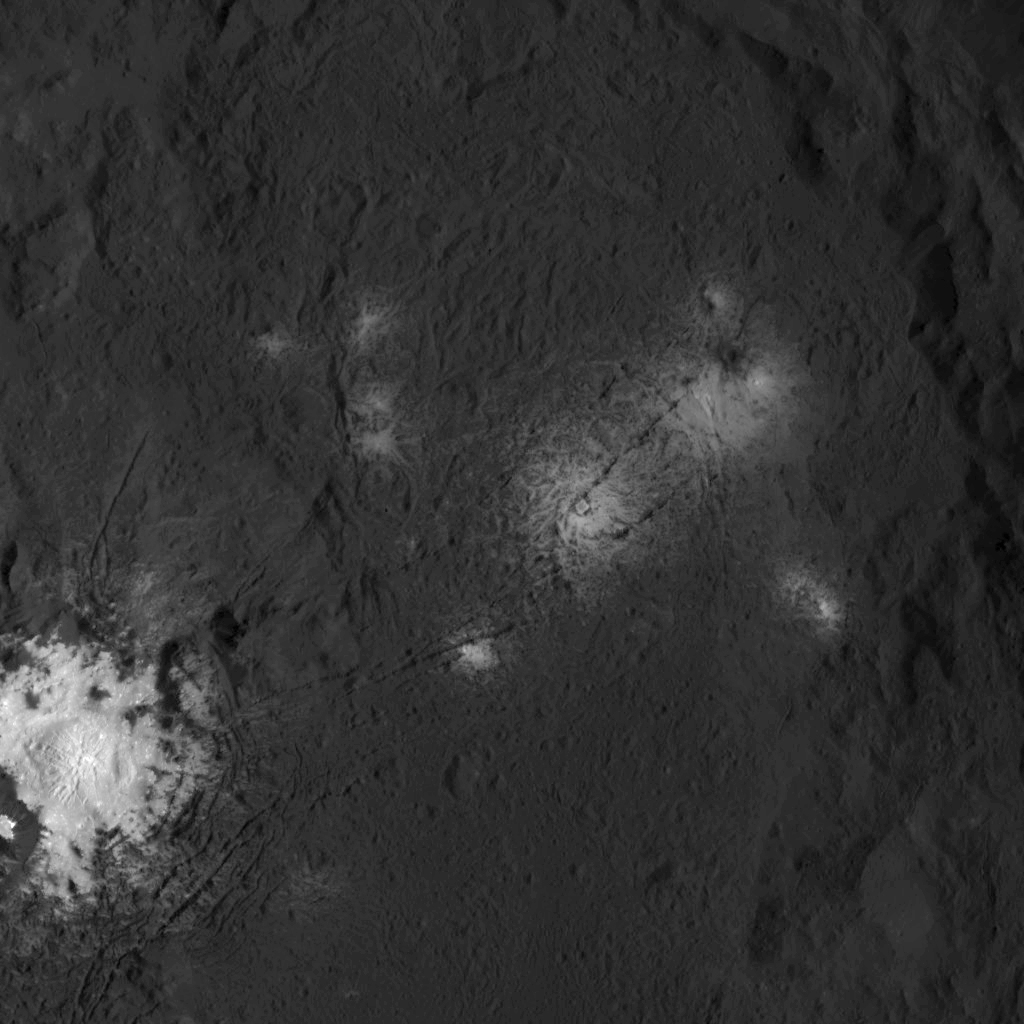

Dawn LAMO Image 113

The iconic bright spots of Occator Crater are seen up close in this image of Ceres. This image from NASA’s Dawn spacecraft reveals a central dome with linear features on and around it. Scientists believe the bright material could be a kind of salt. The area including the dome is the brightest feature on Ceres.

NASA’s Dawn spacecraft took this image on March 26, 2016, from its low-altitude mapping orbit, at a distance of about 240 miles (385 kilometers) above the surface. The image resolution is 120 feet (35 meters) per pixel.

Dawn’s mission is managed by JPL for NASA’s Science Mission Directorate in Washington. Dawn is a project of the directorate’s Discovery Program, managed by NASA’s Marshall Space Flight Center in Huntsville, Alabama. UCLA is responsible for overall Dawn mission science. Orbital ATK, Inc., in Dulles, Virginia, designed and built the spacecraft. The German Aerospace Center, the Max Planck Institute for Solar System Research, the Italian Space Agency and the Italian National Astrophysical Institute are international partners on the mission team.

Credit: NASA/JPL-Caltech/UCLA/MPS/DLR/IDA